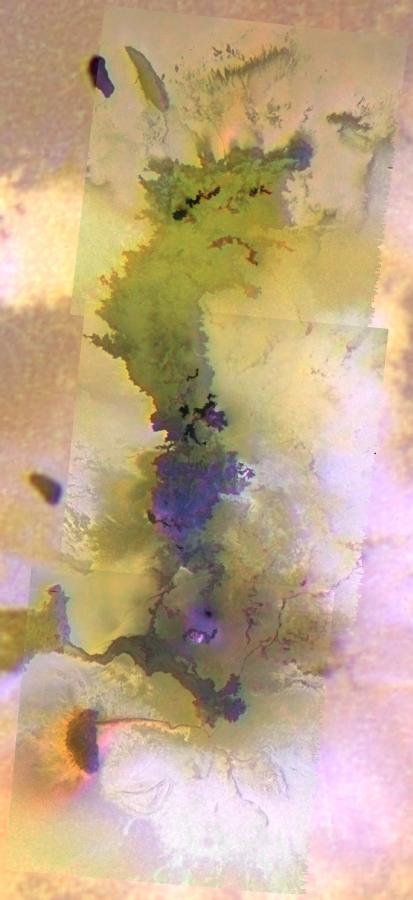

Giant Lava Flow on Io, in Color

This mosaic combines images collected in February 2000 and the summer of 1999 by NASA’s Galileo spacecraft to highlight new details of the longest active lava flow known in the solar system.

The area, called Amirani, has been known to be the home of a number of volcanic hot spots ever since NASA’s two Voyager spacecraft flew by Jupiter in 1979. Images collected by Galileo in 1999 showed that these hot areas were part of a single immense lava flow field. The newest images confirm that the Amirani flow field is indeed a quilt work of dark lava flows. The most recent lavas are darkest because they are too hot to be covered by sulfur-dioxide plumes. Fresh lava is leaking out of at least five areas at the northern end of the Amirani flow field and at least three places in the middle. However, it is likely that the lava first comes to the surface near the southern end of the flow field. The liquid lava travels under a frozen layer of older lava, breaking out onto the surface only after traveling hundreds of kilometers (hundreds of miles) from the vent. The “small” breakouts produce lava flows larger than the current eruption on Earth at Kilauea Volcano in Hawaii. These observations are helping to explain how very large, ancient lava flows formed on the Earth.

While the behavior of the lava once it is on the surface makes sense, how it comes to the surface is more complicated. Small, white, diffuse halos surrounding the darkest lava flows are probably sulfur-dioxide-rich snows and frosts that have been vaporized by the hot lava. The bright red material to the south of the Amirani flow field is likely to contain a large fraction of sulfur droplets. Sulfur-rich gas appears to be bubbling out all along the east-west crack at the southern end of Amirani. This may be the crack along which the lava rises to the surface. The main Amirani plume appears to emanate from a fuzzy, purplish area within the southern part of the flow field. This is a plausible alternative location for the lava to come to the surface.

The mosaic shows an area 500 kilometers (310 miles) long and 180 kilometers (110 miles) wide. Black and white images at 210 meters (690 feet) per picture element were combined with color data at 1.3 kilometers (.8 miles) per picture element. This computer wizardry allows us to learn much more than either set of pictures alone. North is to the top of the picture.

The Jet Propulsion Laboratory, Pasadena, Calif., manages the mission for NASA’s Office of Space Science, Washington, D.C. JPL is a division of the California Institute of Technology in Pasadena.

Credit: NASA/JPL/University of Arizona